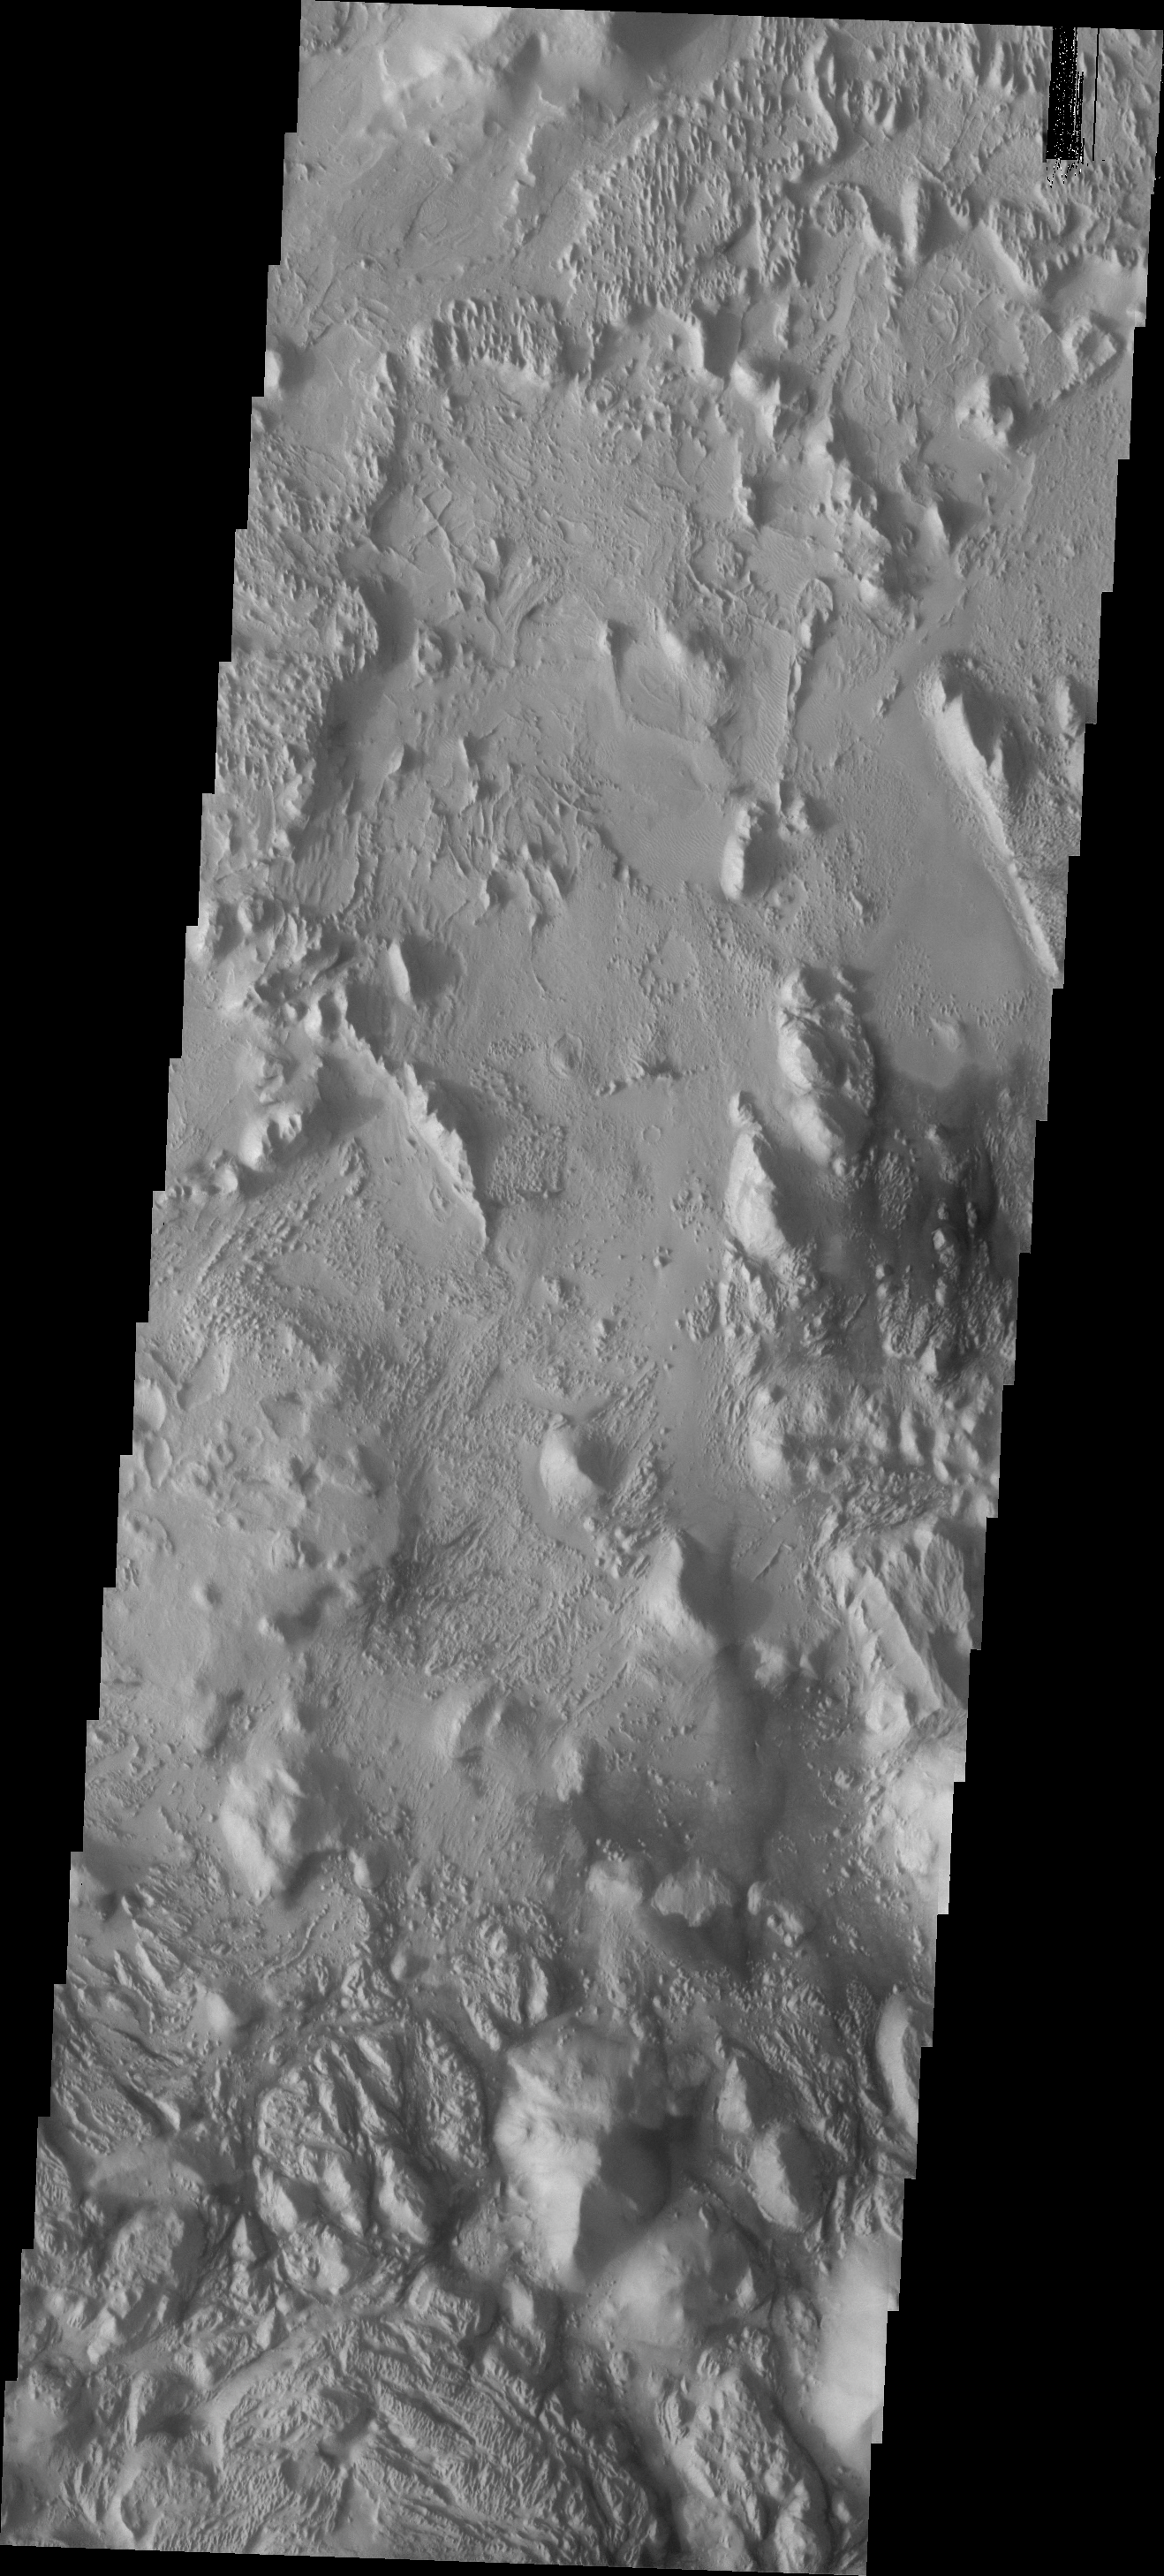

Erosion

This VIS image shows the region at the southeastern margin of Aeolis Planum. The materials here have been eroded by wind action.

Image information: VIS instrument. Latitude -7.2N, Longitude 150.8E. 18 meter/pixel resolution.

Please see the THEMIS Data Citation Note for details on crediting THEMIS images.

Note: this THEMIS visual image has not been radiometrically nor geometrically calibrated for this preliminary release. An empirical correction has been performed to remove instrumental effects. A linear shift has been applied in the cross-track and down-track direction to approximate spacecraft and planetary motion. Fully calibrated and geometrically projected images will be released through the Planetary Data System in accordance with Project policies at a later time.

NASA’s Jet Propulsion Laboratory manages the 2001 Mars Odyssey mission for NASA’s Office of Space Science, Washington, D.C. The Thermal Emission Imaging System (THEMIS) was developed by Arizona State University, Tempe, in collaboration with Raytheon Santa Barbara Remote Sensing. The THEMIS investigation is led by Dr. Philip Christensen at Arizona State University. Lockheed Martin Astronautics, Denver, is the prime contractor for the Odyssey project, and developed and built the orbiter. Mission operations are conducted jointly from Lockheed Martin and from JPL, a division of the California Institute of Technology in Pasadena.

Credit: NASA/JPL/ASU